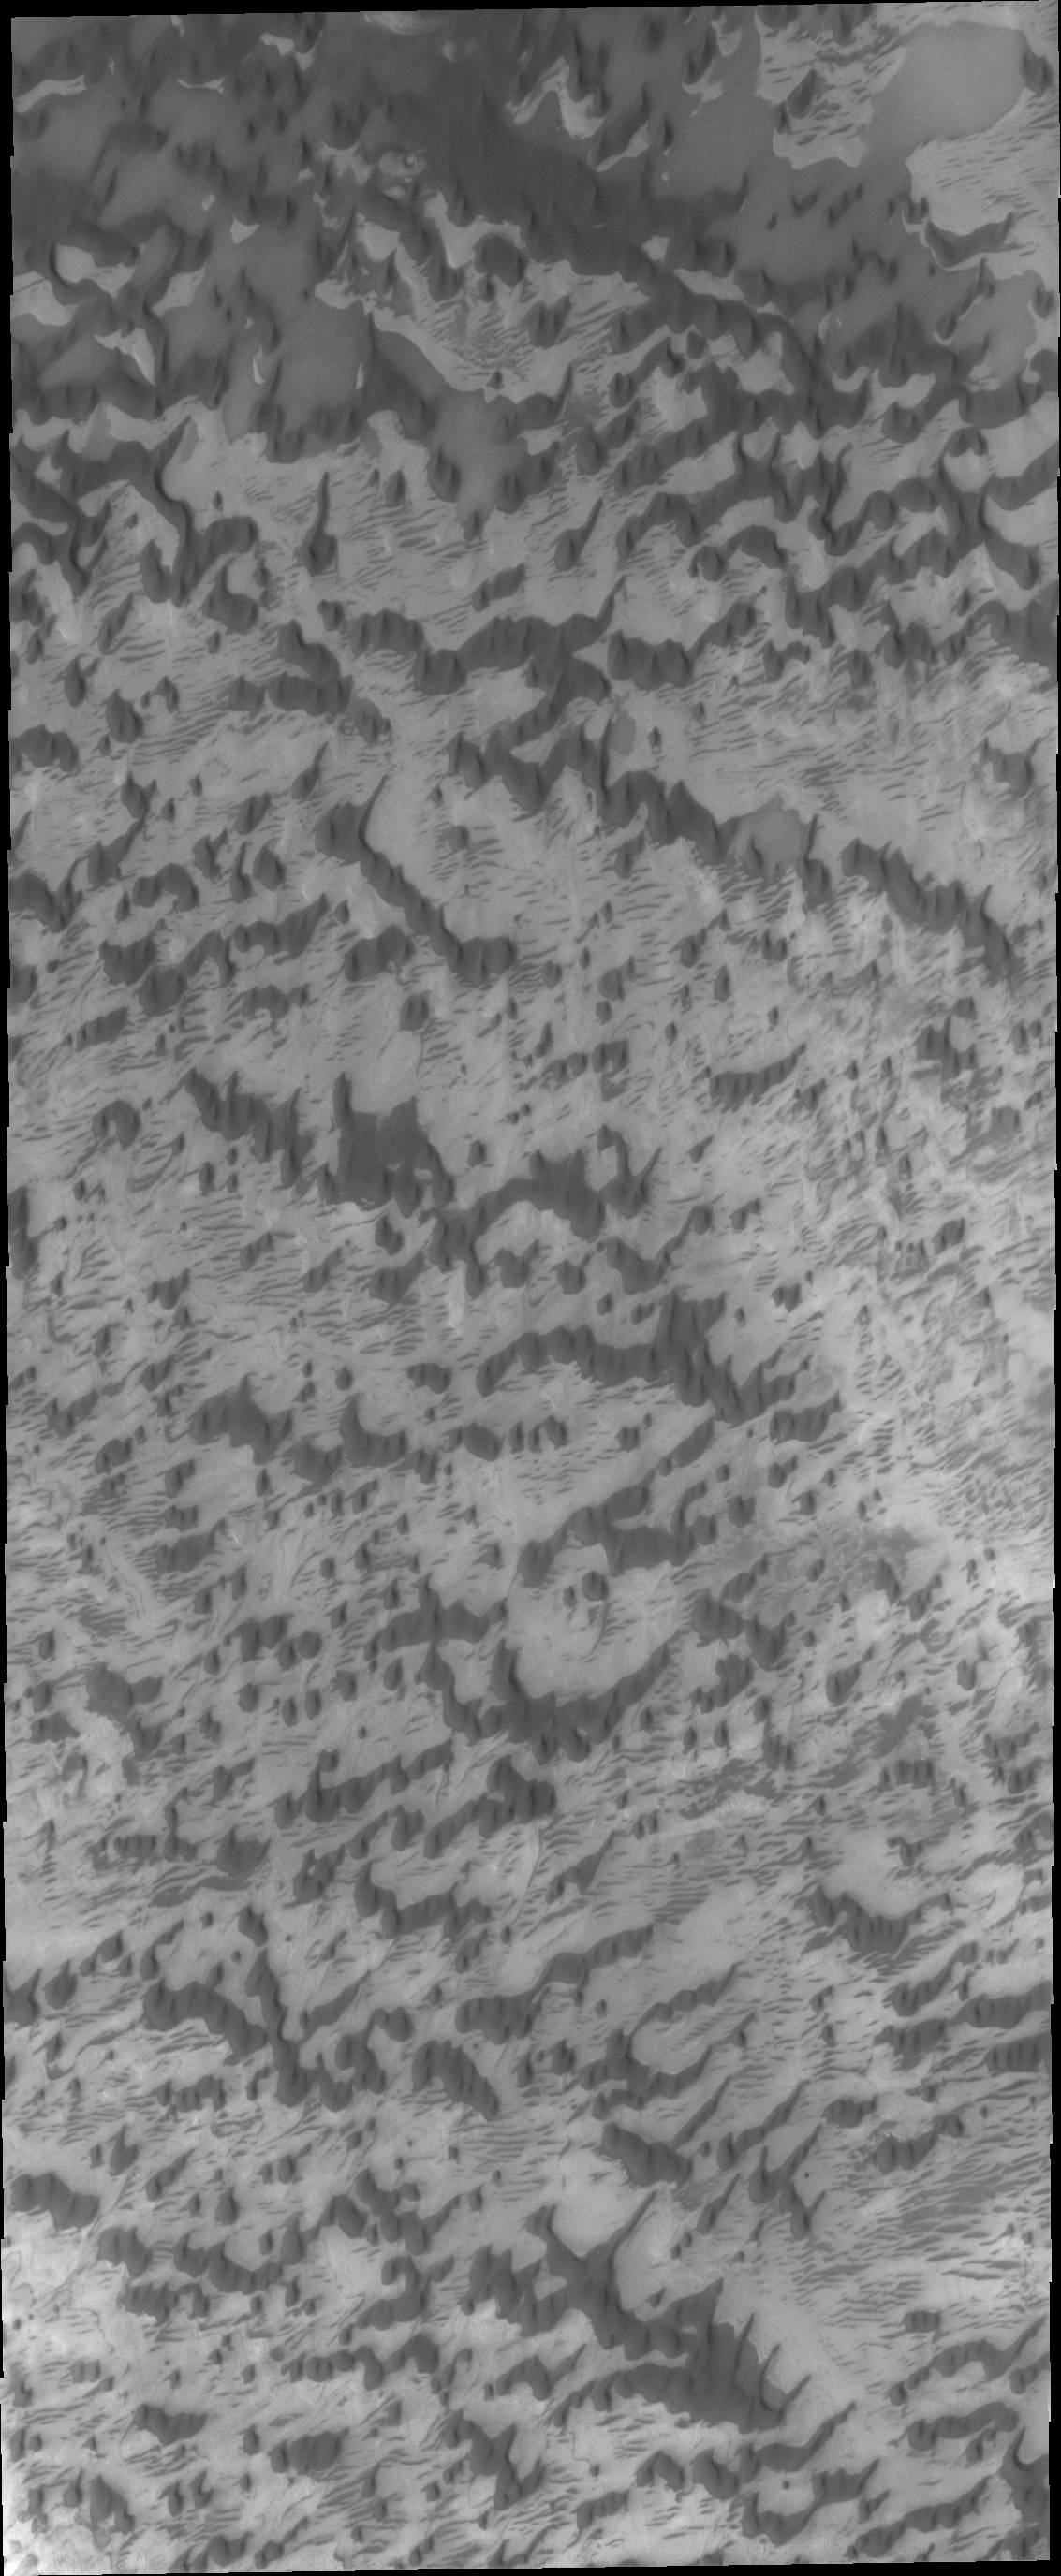

North Polar Dunes

As the sun warms the surface and more frost is removed, the dunes and other features near the north pole of Mars are revealed. This VIS image shows that the inter-dune areas are complex.

Credit: NASA/JPL/ASU